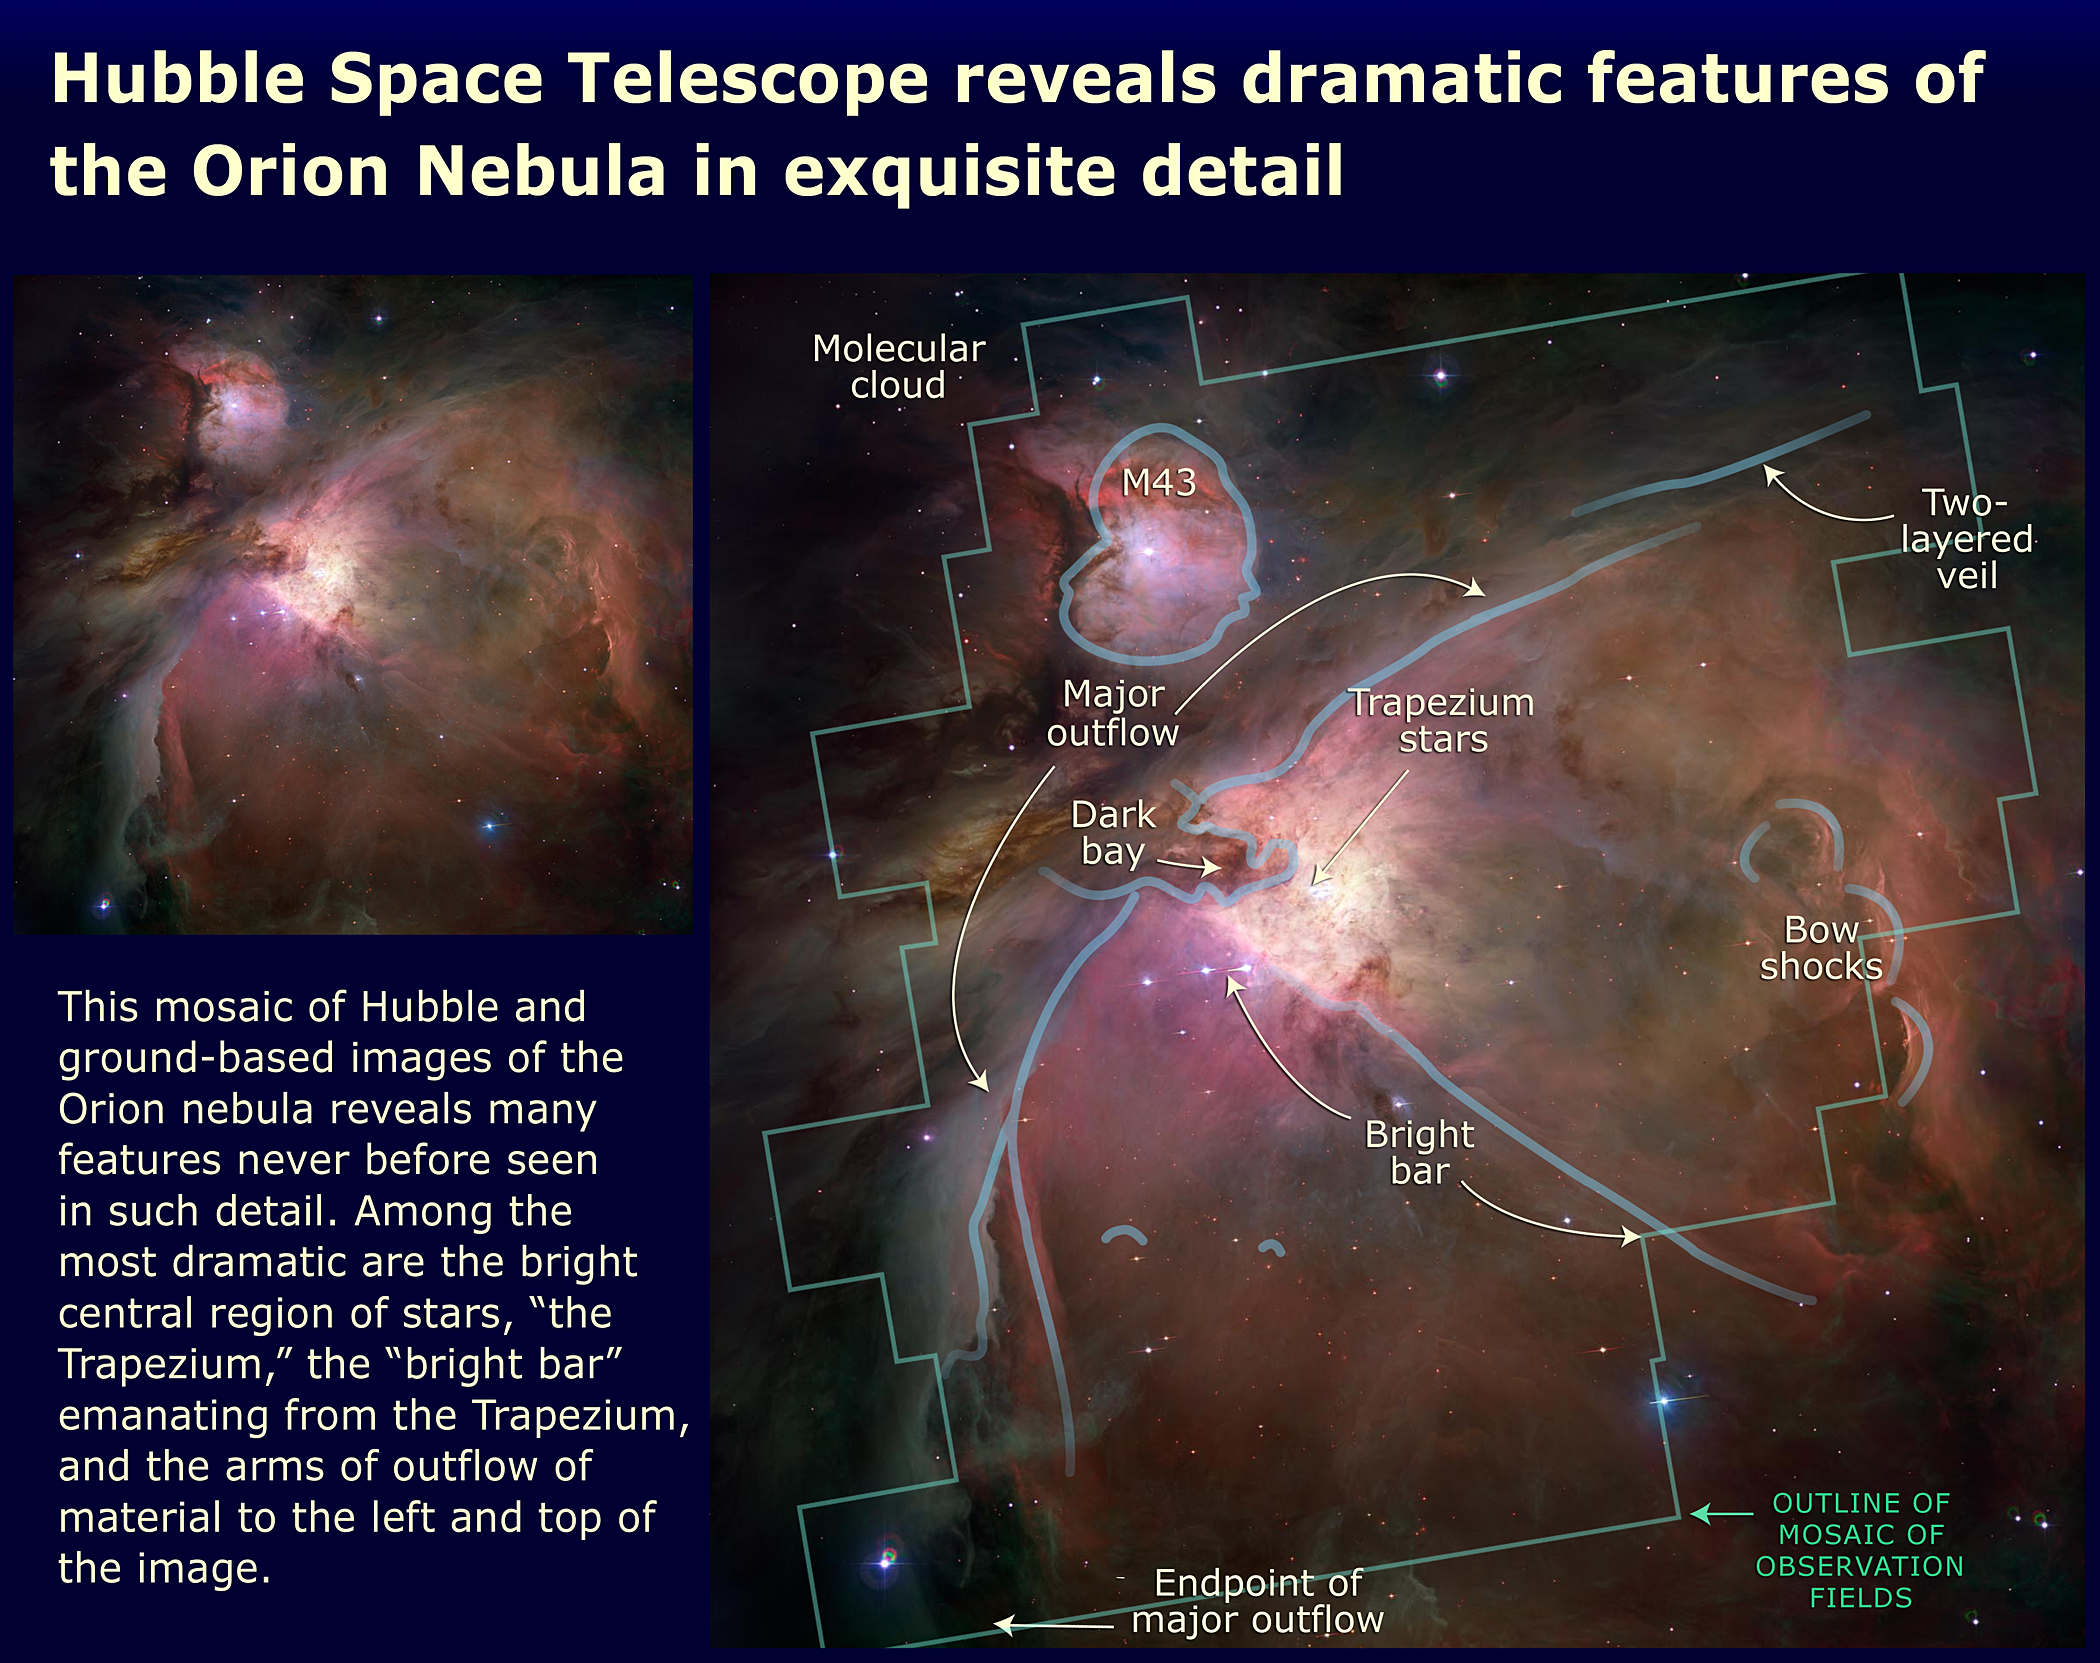

Hubble Space Telescope Reveals Dramatic Features of the Orion Nebula in Exquisite Detail

This mosaic of Hubble and ground-based images of the Orion Nebula reveals many features never before seen in such detail. Among the most dramatic are the bright central region of stars, "the trapezium," the "bright bar" emanating from the Trapezium, and the arms of outflow of material to the left and top of the image.

Credit: NASA, ESA, and A. Feild (STScI)